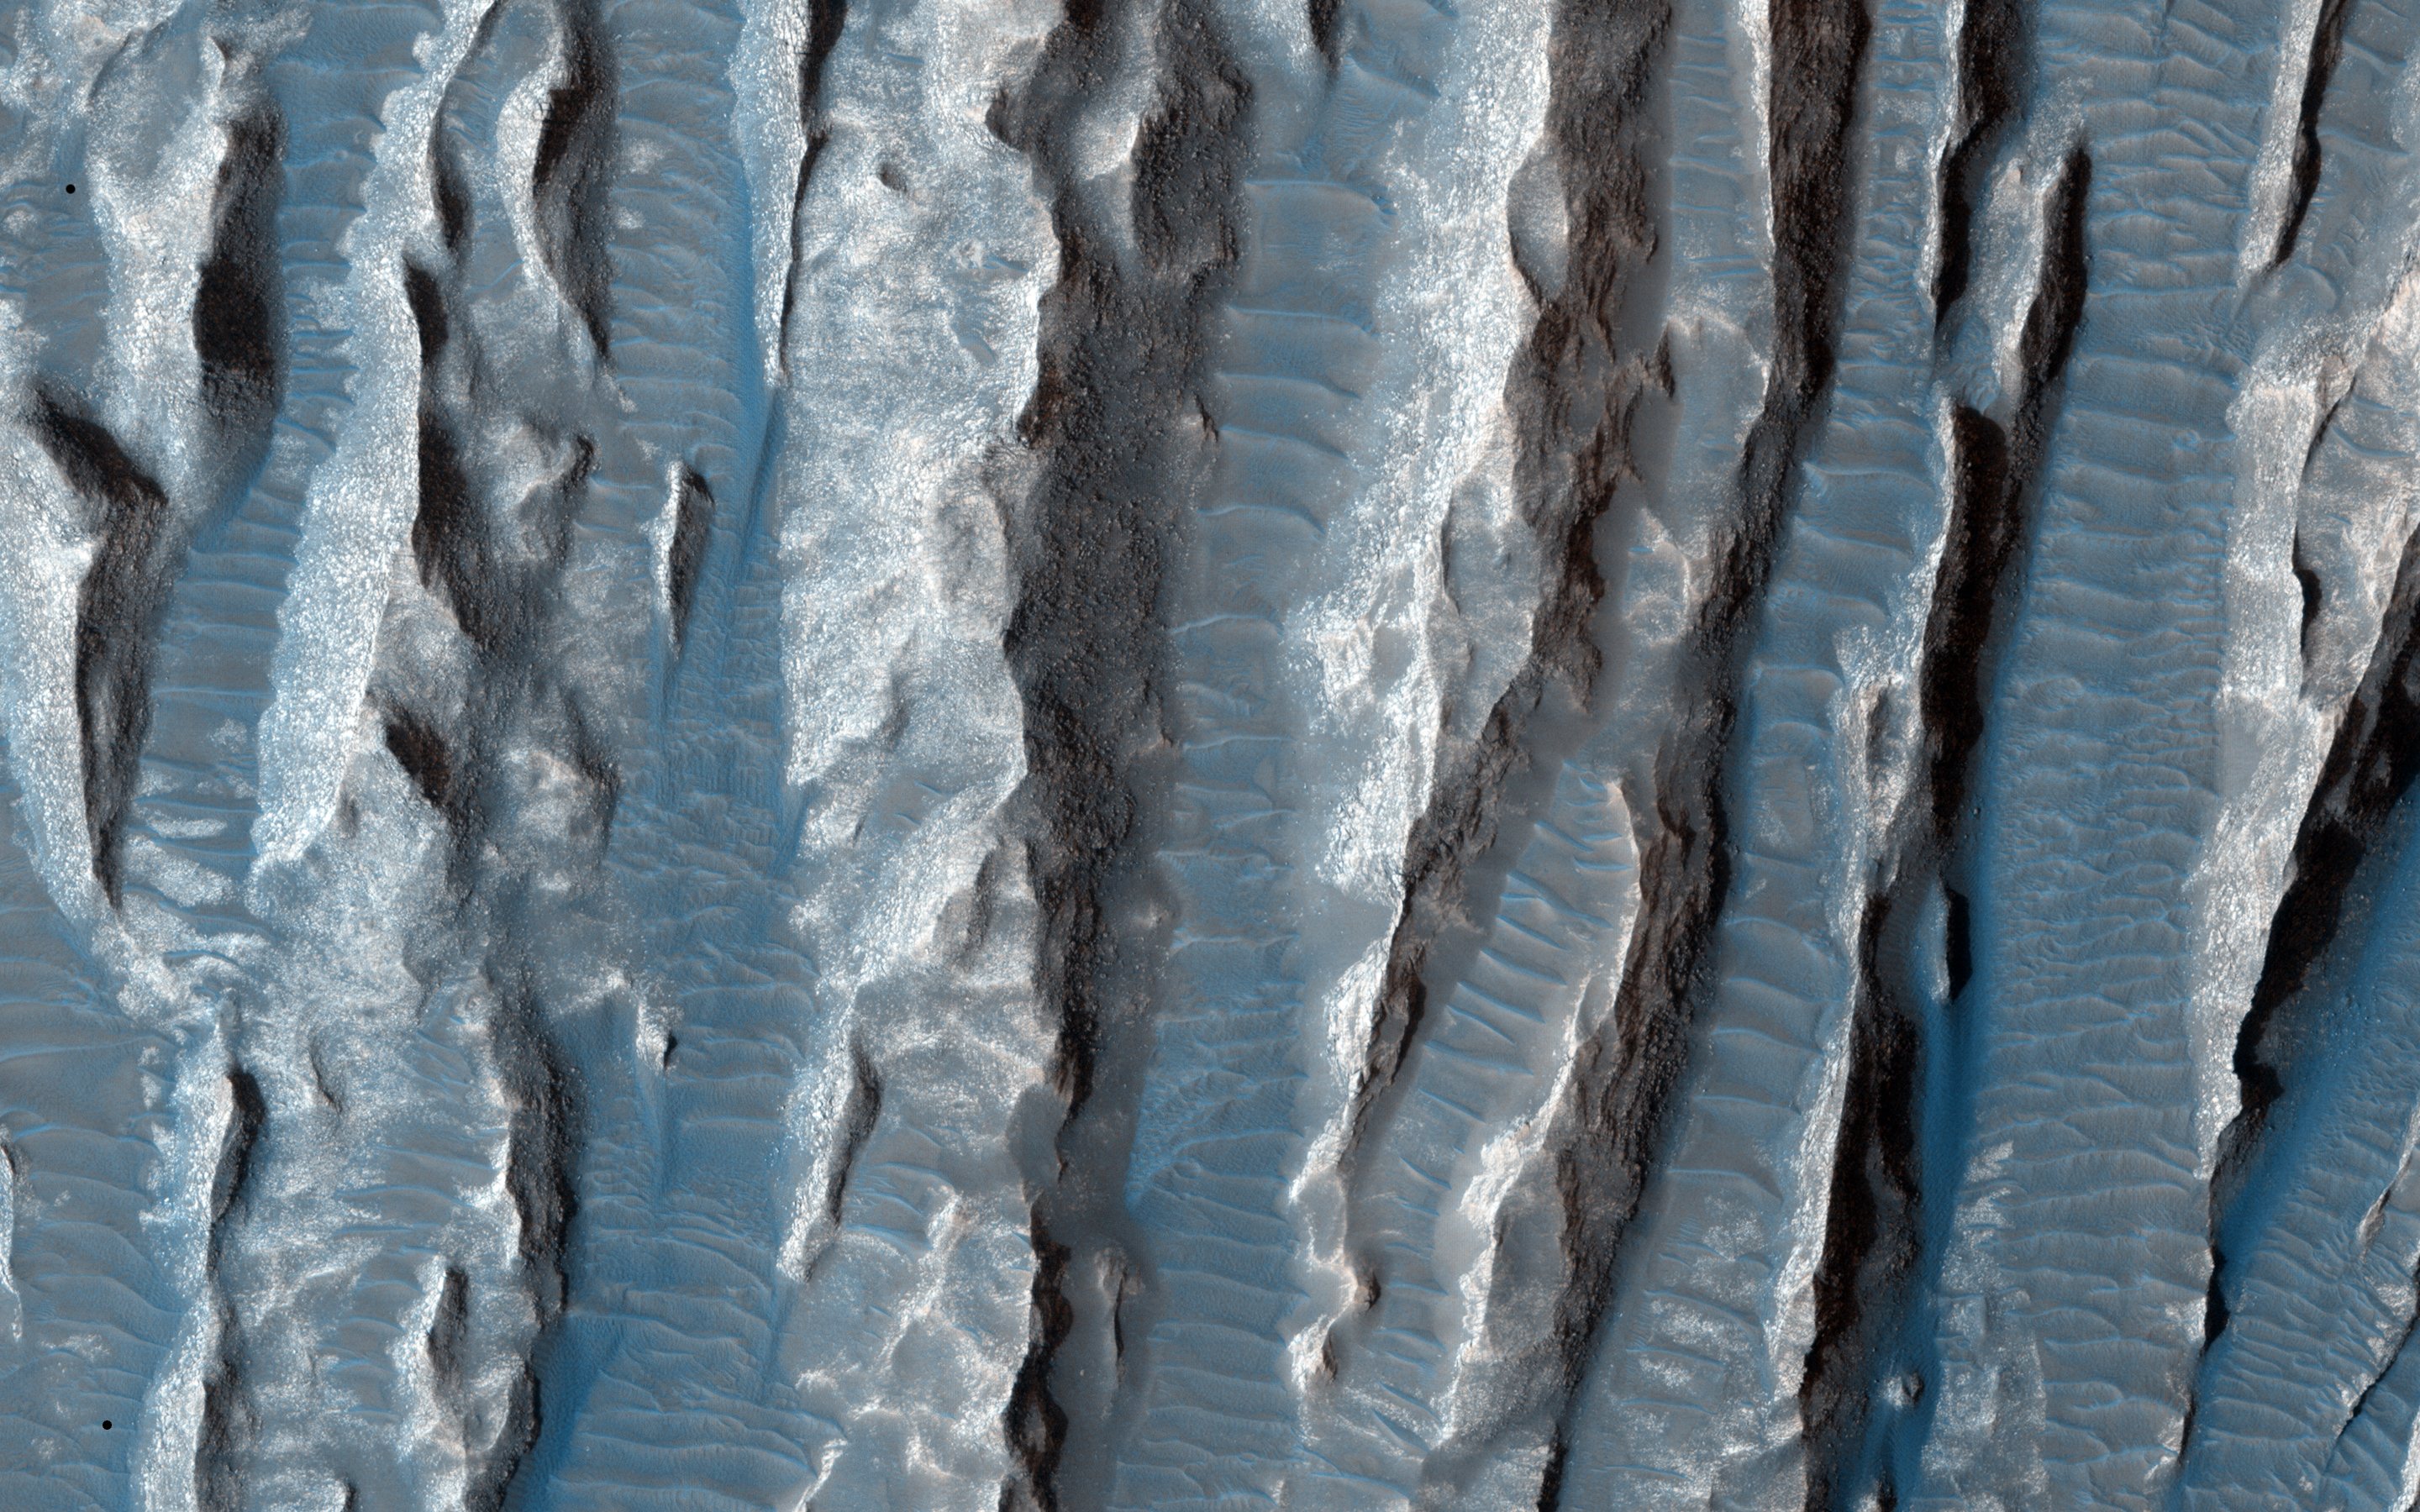

Yardangs in Arsinoes Chaos, Mars

This view of Martian surface features shaped by effects of winds was captured by the High Resolution Imaging Science Experiment (HiRISE) camera on NASA’s Mars Reconnaissance Orbiter on Jan. 4, 2015. The spacecraft has been orbiting Mars since March 2006. On Feb. 7, 2015, it completed its 40,000th orbit around Mars.

Several terrain types converge in this scene from the Arsinoes Chaos region of Mars, which is in the far eastern portion of Mars’ Valles Marineris canyon system. The jumbled chaos terrain is likely related to massive water-carved outflow channels that started in this area and flowed north onto Mars’ northern plains.

The slightly curving bright terrain is composed of yardangs. Yardangs are portions of rock that have been sandblasted into long, skinny ridges by saltating (or bouncing) sand particles blowing in the wind.

Transverse sand ridges lie between the yardangs (zoom in). These sand ridges are termed “transverse aeolian ridges” and are not moving in Mars’ current climate. They are a mystery — midway in height between dunes (formed from saltating sand) and ripples (formed by “splashed” sand grains).

The location is at 7 degrees south latitude, 332 degrees east latitude. The image is an excerpt from HiRISE observation ESP_039563_1730. Other image products from this observation are available at http://hirise.lpl.arizona.edu/ESP_039563_1730.

The University of Arizona, Tucson, operates HiRISE, which was built by Ball Aerospace & Technologies Corp., Boulder, Colo. NASA’s Jet Propulsion Laboratory, a division of the California Institute of Technology in Pasadena, manages the Mars Reconnaissance Orbiter Project for NASA’s Science Mission Directorate, Washington.

Credit: NASA/JPL-Caltech/University of Arizona